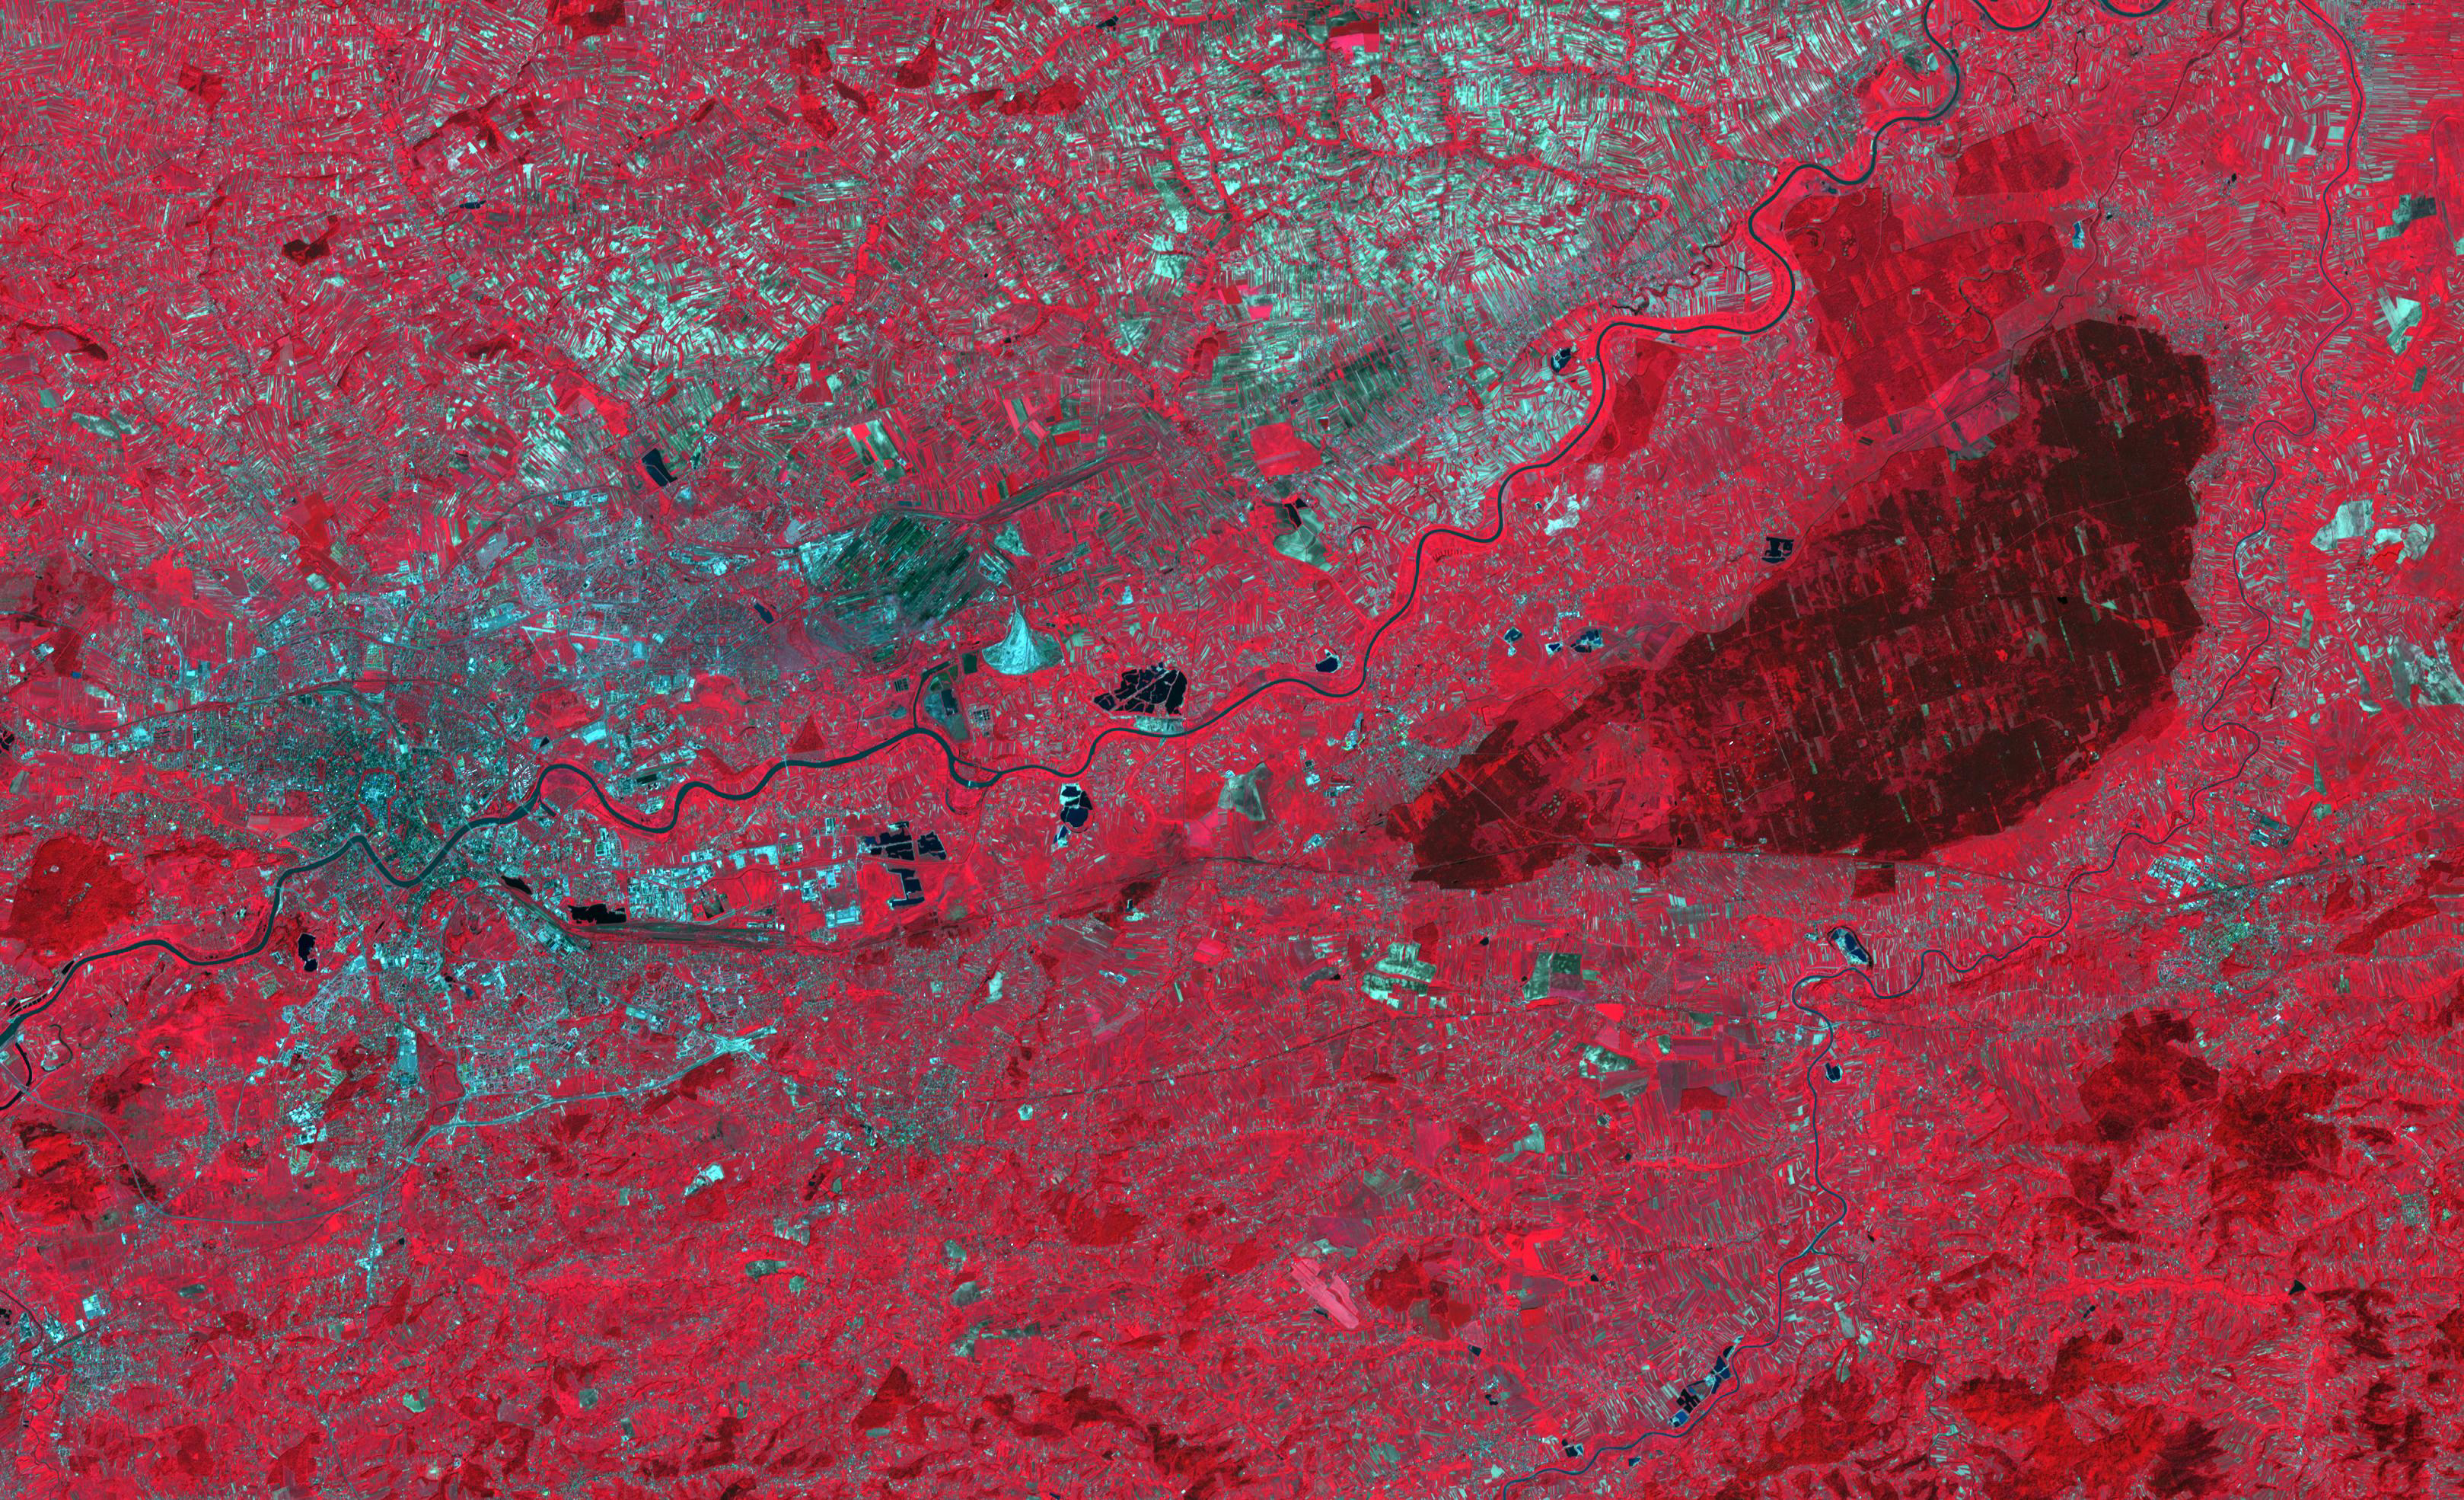

Niepolmice Forest, Poland

The Niepolmice Forest in Poland consists of six nature reserves, providing sanctuary for such threatened animals as lynx, wild cats and European Bison. Because of its proximity to Krakow, the old capital of Poland (left side of image), the forest (right side of image, dark red area) was a hunting ground for Polish Royalty beginning in the 13th century. The image was acquired May 25, 2003, covers an area of 29.5 by 48.5 km, and is located at 50 degrees north, 20.4 degrees east.

With its 14 spectral bands from the visible to the thermal infrared wavelength region and its high spatial resolution of about 50 to 300 feet (15 to 90 meters), ASTER images Earth to map and monitor the changing surface of our planet. ASTER is one of five Earth-observing instruments launched Dec. 18, 1999, on Terra. The instrument was built by Japan’s Ministry of Economy, Trade and Industry. A joint U.S./Japan science team is responsible for validation and calibration of the instrument and data products.

The broad spectral coverage and high spectral resolution of ASTER provides scientists in numerous disciplines with critical information for surface mapping and monitoring of dynamic conditions and temporal change. Example applications are monitoring glacial advances and retreats; monitoring potentially active volcanoes; identifying crop stress; determining cloud morphology and physical properties; wetlands evaluation; thermal pollution monitoring; coral reef degradation; surface temperature mapping of soils and geology; and measuring surface heat balance.

The U.S. science team is located at NASA’s Jet Propulsion Laboratory in Pasadena, Calif. The Terra mission is part of NASA’s Science Mission Directorate, Washington.

Credit: NASA/METI/AIST/Japan Space Systems, and U.S./Japan ASTER Science Team